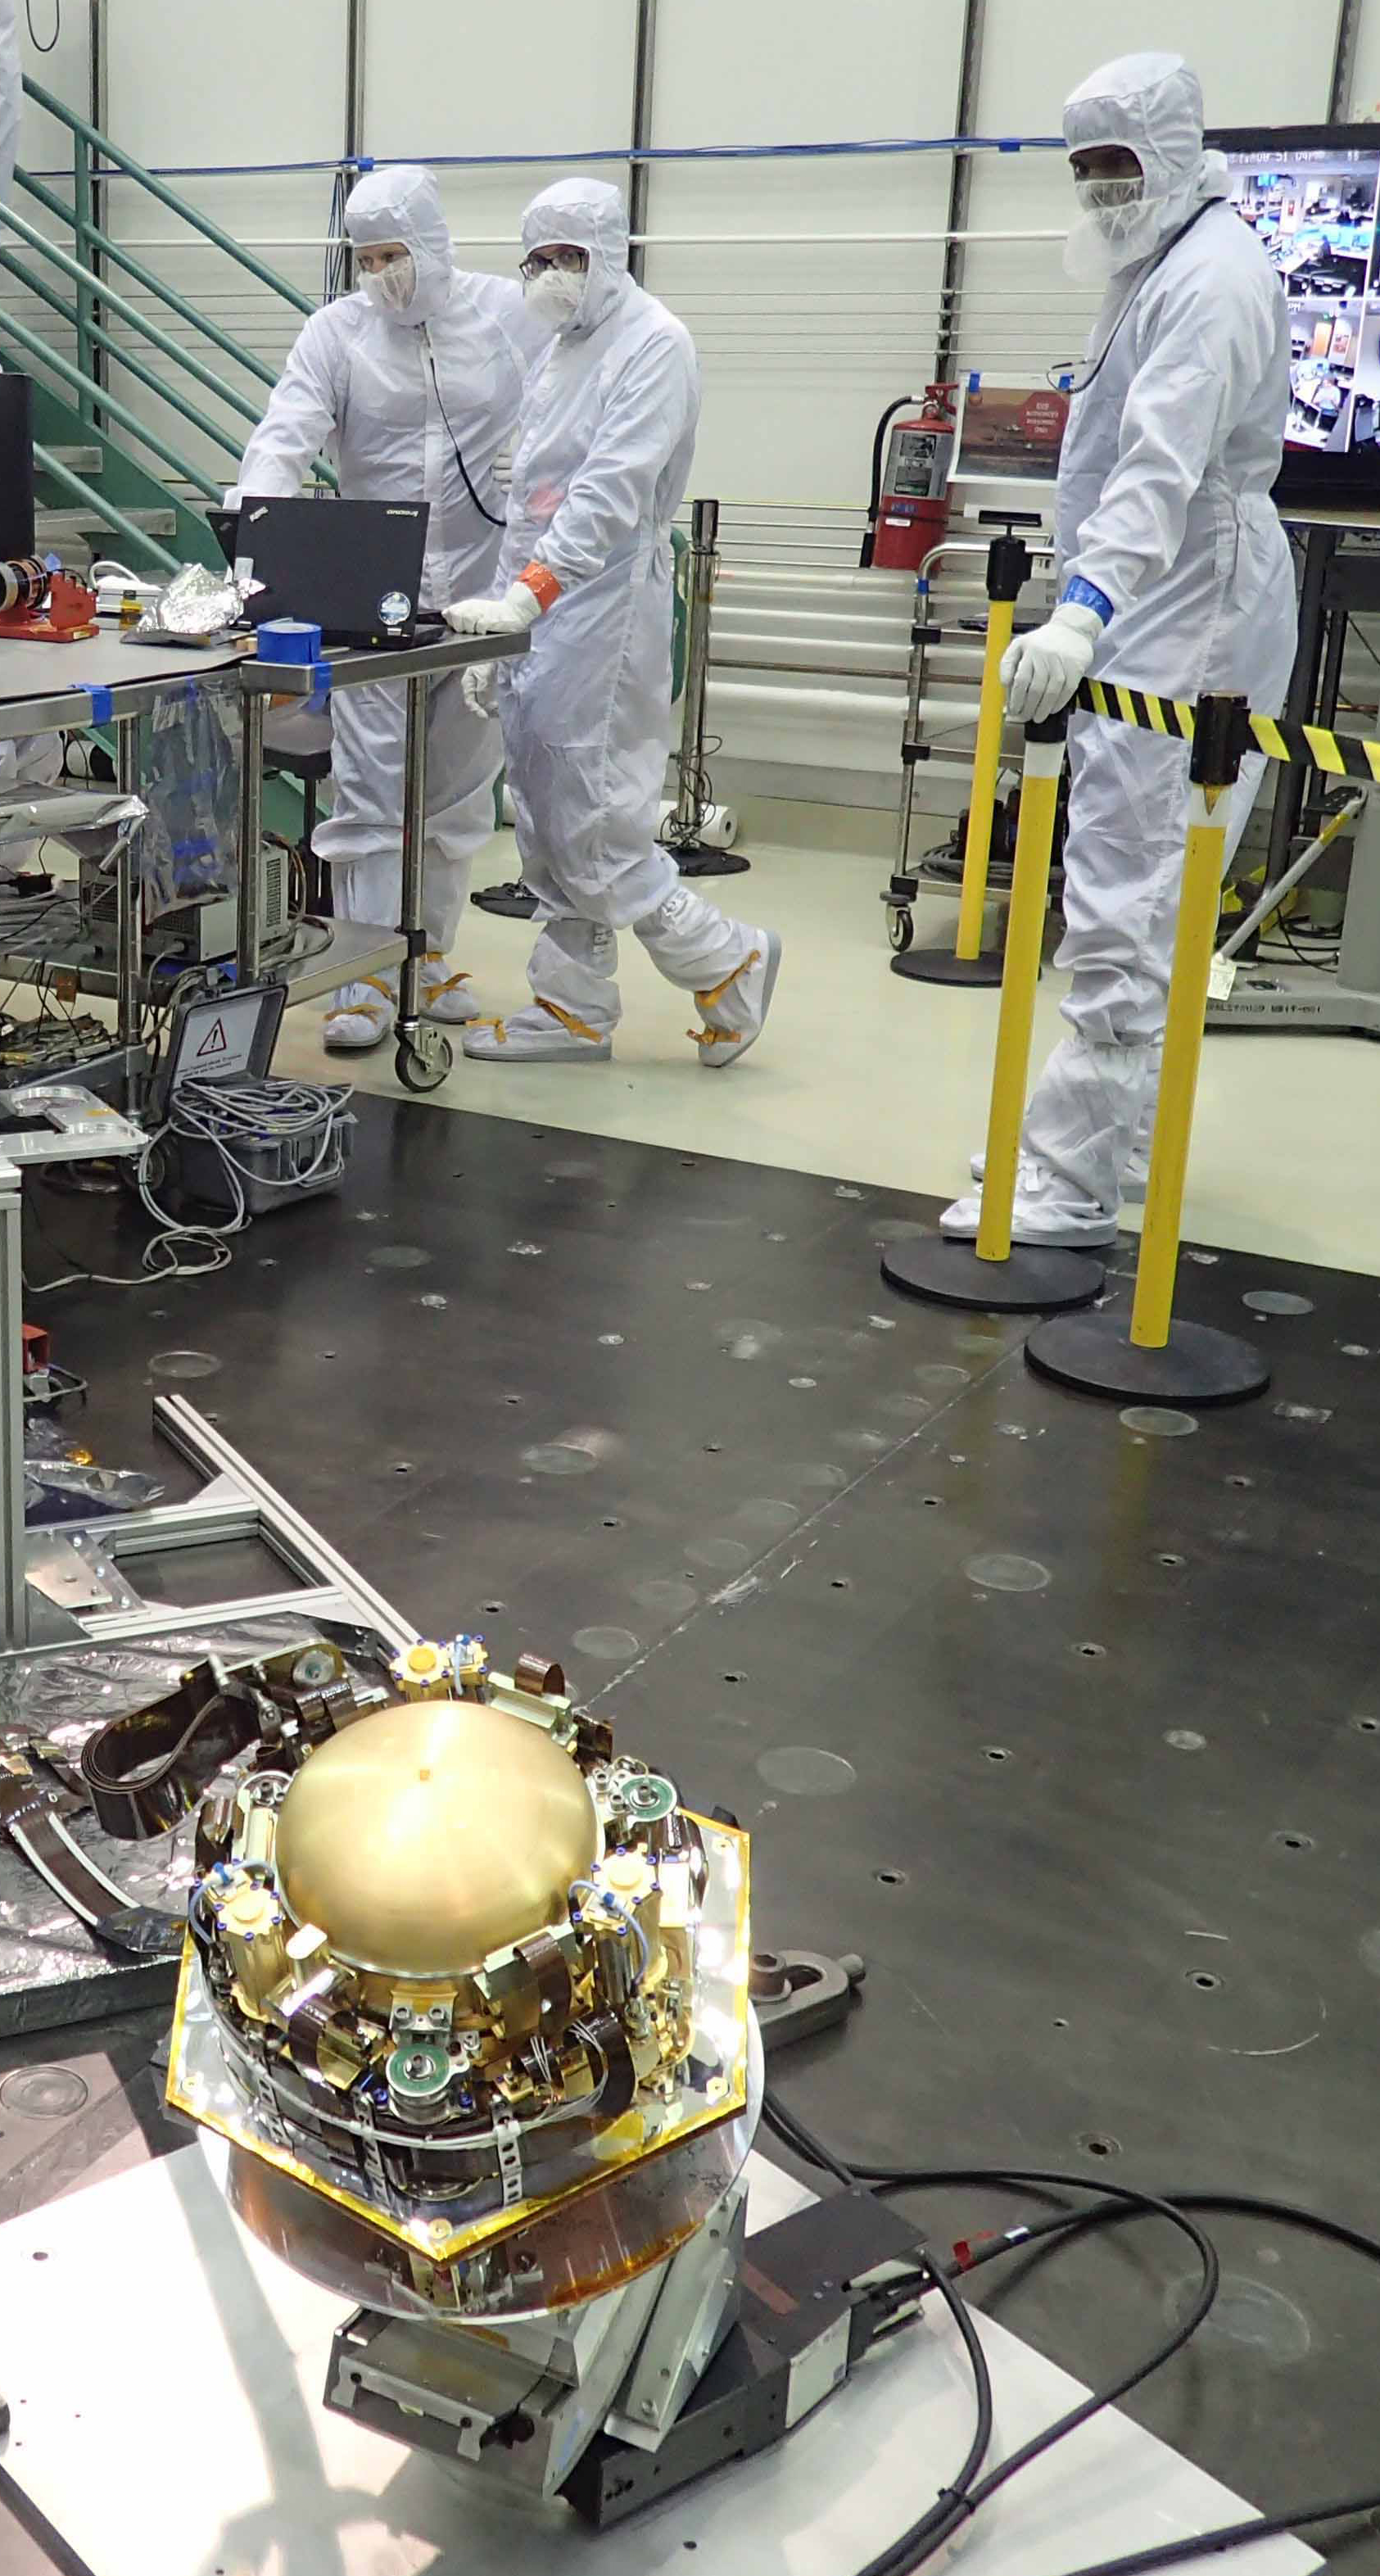

Bench Checkout of InSight’s Seismometer Instrument

The Seismic Experiment for Interior Structure (SEIS) instrument for NASA’s InSight mission to Mars undergoes a checkout for the spacecraft’s assembly, test and launch operations (ATLO) in this photo taken July 20, 2017, in a Lockheed Martin clean room facility in Littleton, Colorado. The SEIS was provided by France’s national space agency (CNES) with collaboration from the United States, the United Kingdom, Switzerland and Germany.

The InSight mission (for Interior Exploration using Seismic Investigations, Geodesy and Heat Transport) is scheduled to launch in May 2018 and land on Mars Nov. 26, 2018. It will investigate processes that formed and shaped Mars and will help scientists better understand the evolution of our inner solar system’s rocky planets, including Earth.

InSight is part of NASA’s Discovery Program of competitively selected solar system exploration missions with highly focused scientific goals. NASA’s Marshall Space Flight Center in Huntsville, Alabama, manages the Discovery Program for the agency’s Science Mission Directorate in Washington. NASA’s Jet Propulsion Laboratory, a division of the Caltech in Pasadena, California, manages InSight for the NASA Science Mission Directorate. Lockheed Martin Space Systems, Denver, built the spacecraft.

Credit: NASA/JPL-Caltech/Lockheed Martin